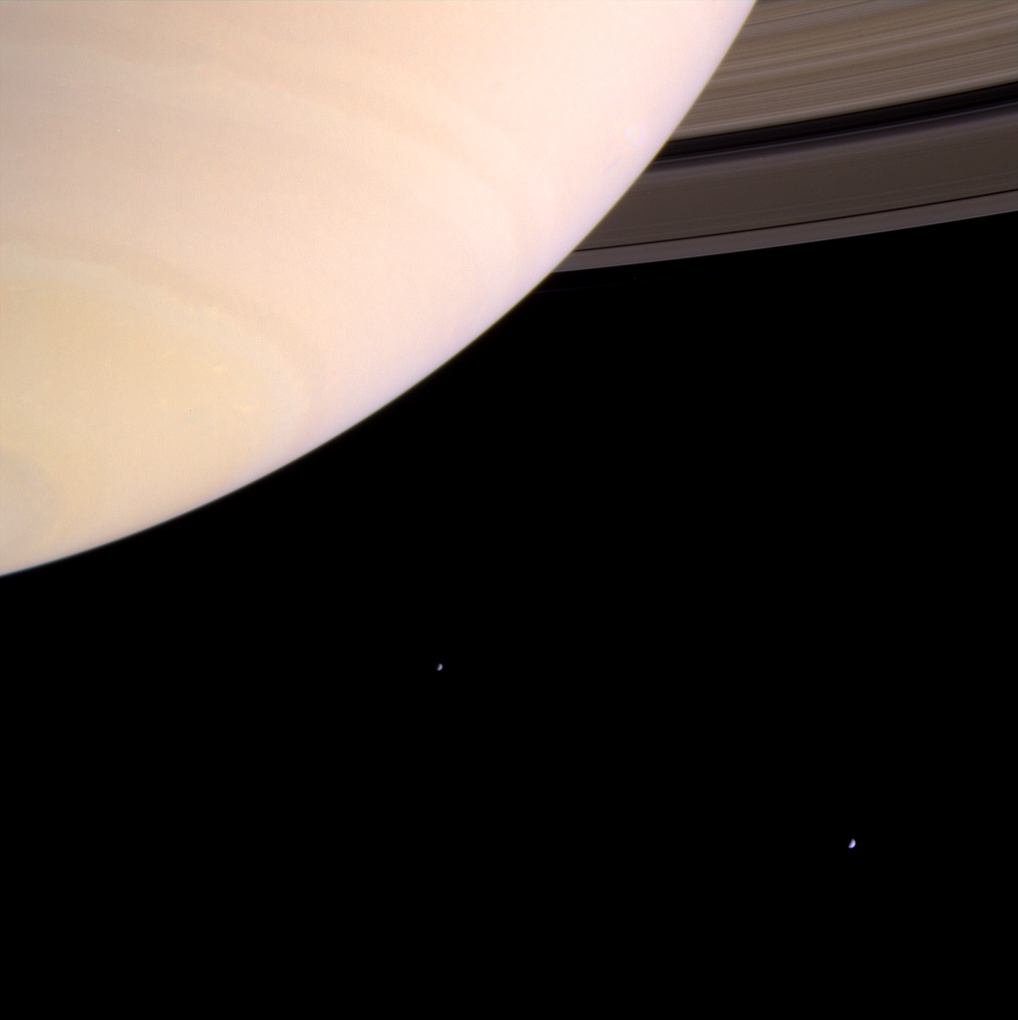

Bold Saturn

Saturn’s atmosphere is prominently shown with the rings emerging from behind the planet at upper right. The two moons on the left of the image are Mimas and Enceladus.

This image was taken on August 8, 2004, with the Cassini spacecraft narrow angle camera in red, green, and blue filters. This image was taken 8.5 million kilometers (5.3 million miles) from Saturn. Contrast has been enhanced to aid visibility.

The Cassini-Huygens mission is a cooperative project of NASA, the European Space Agency and the Italian Space Agency. The Jet Propulsion Laboratory, a division of the California Institute of Technology in Pasadena, manages the Cassini-Huygens mission for NASA’s Science Mission Directorate, Washington, D.C. The Cassini orbiter and its two onboard cameras were designed, developed and assembled at JPL.

Credit: NASA/JPL